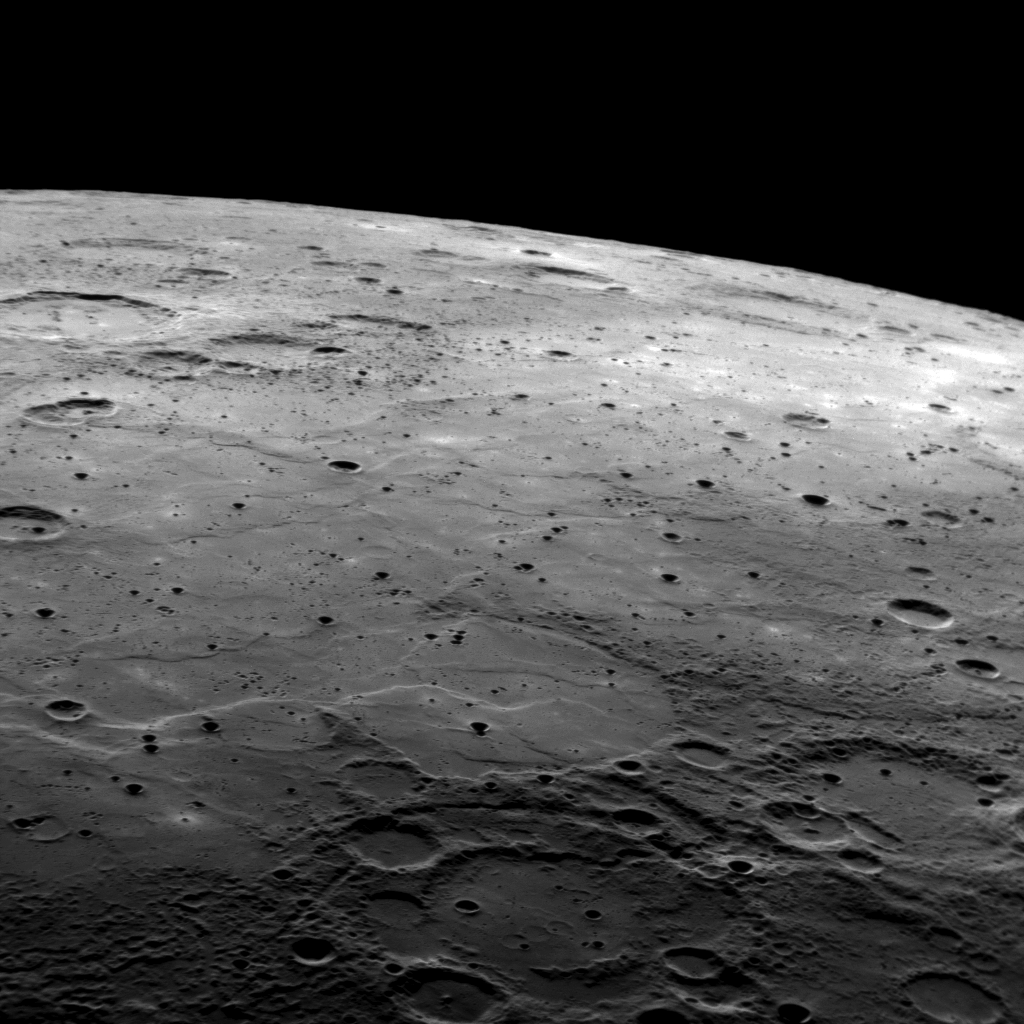

MESSENGER Looks out on a Limb

This image shows a portion of Mercury in previously unseen terrain, taken as MESSENGER approached the planet during its second flyby. This view is looking out toward the limb of the planet (north is to the image right). In the foreground is a region of rough, heavily cratered terrain; a large, ancient two-ring impact basin may be seen at the bottom center of the image. In the distance is a region of younger, tectonically modified smooth plains that have been pockmarked by small craters. The origin of smooth plains on Mercury remains a topic of active inquiry by the MESSENGER team.

Date Acquired: October 6, 2008
Image Mission Elapsed Time (MET): 131766496
Instrument: Narrow Angle Camera (NAC) of the Mercury Dual Imaging System (MDIS)
Resolution: 420 meters/pixel (0.26 miles/pixel) at the bottom of the image
Scale: Foreground is about 430 kilometers across (270 miles)
Spacecraft Altitude: 16,300 kilometers (10,200 miles)

These images are from MESSENGER, a NASA Discovery mission to conduct the first orbital study of the innermost planet, Mercury. For information regarding the use of images, see the MESSENGER image use policy.

Credit: NASA/Johns Hopkins University Applied Physics Laboratory/Carnegie Institution of Washington